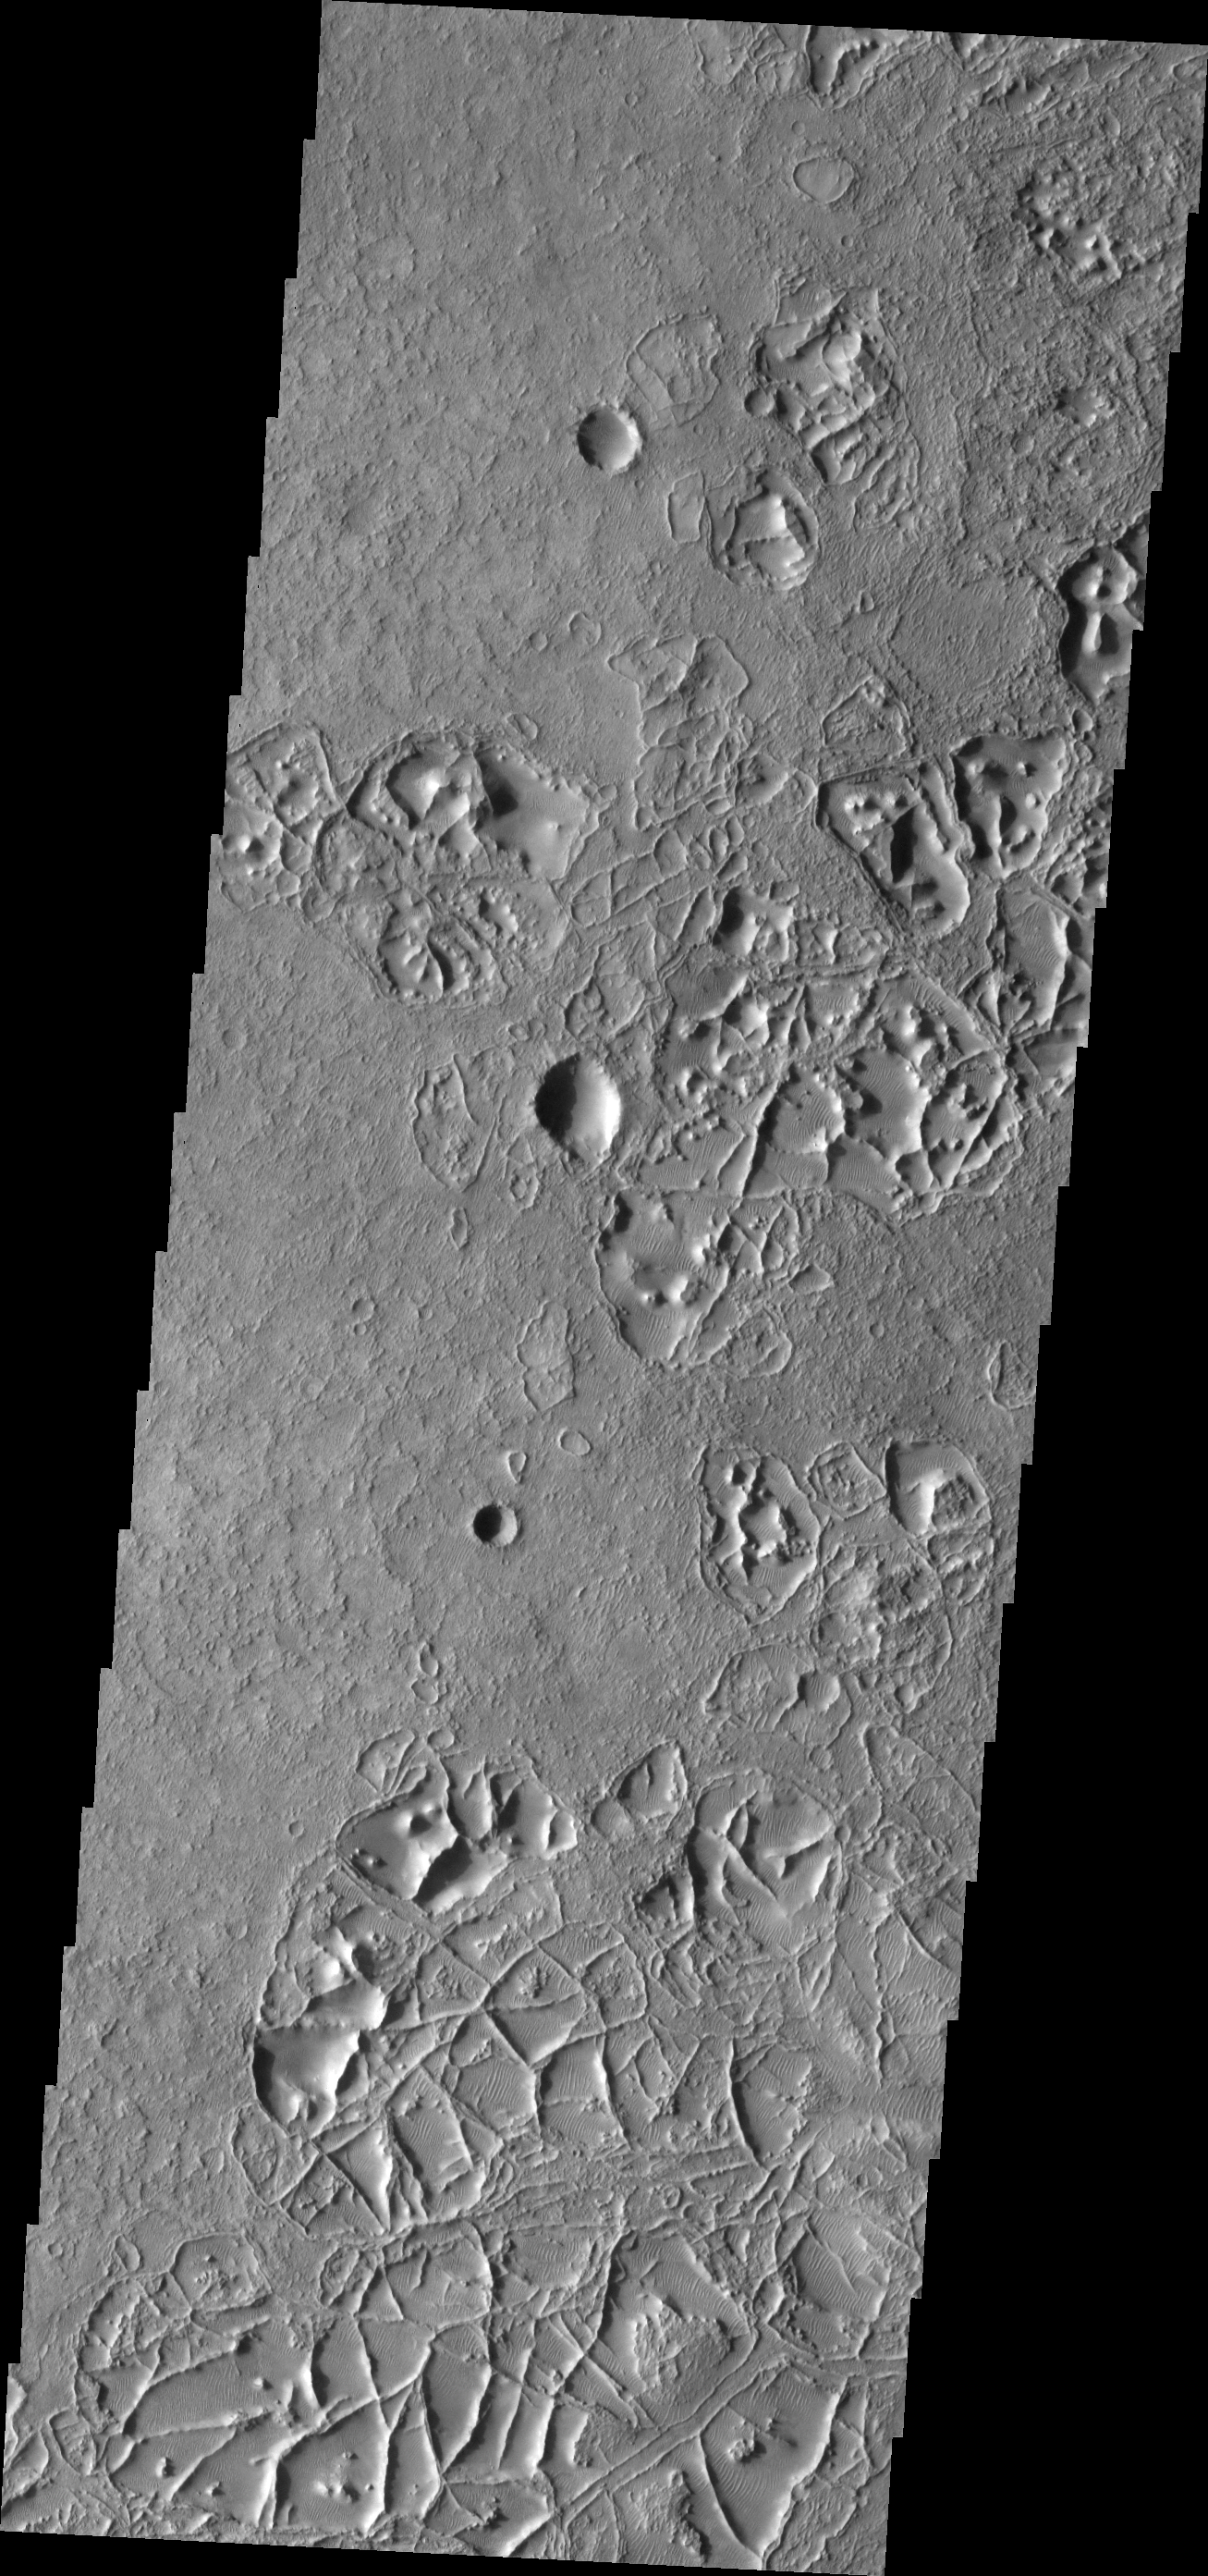

Ridges

Intersecting ridges create an unusual surface in this region of Noachis Terra.

Image information: VIS instrument. Latitude -23.4N, Longitude 9.4E. 17 meter/pixel resolution.

Please see the THEMIS Data Citation Note for details on crediting THEMIS images.

Note: this THEMIS visual image has not been radiometrically nor geometrically calibrated for this preliminary release. An empirical correction has been performed to remove instrumental effects. A linear shift has been applied in the cross-track and down-track direction to approximate spacecraft and planetary motion. Fully calibrated and geometrically projected images will be released through the Planetary Data System in accordance with Project policies at a later time.

NASA’s Jet Propulsion Laboratory manages the 2001 Mars Odyssey mission for NASA’s Office of Space Science, Washington, D.C. The Thermal Emission Imaging System (THEMIS) was developed by Arizona State University, Tempe, in collaboration with Raytheon Santa Barbara Remote Sensing. The THEMIS investigation is led by Dr. Philip Christensen at Arizona State University. Lockheed Martin Astronautics, Denver, is the prime contractor for the Odyssey project, and developed and built the orbiter. Mission operations are conducted jointly from Lockheed Martin and from JPL, a division of the California Institute of Technology in Pasadena.

Credit: NASA/JPL/ASU